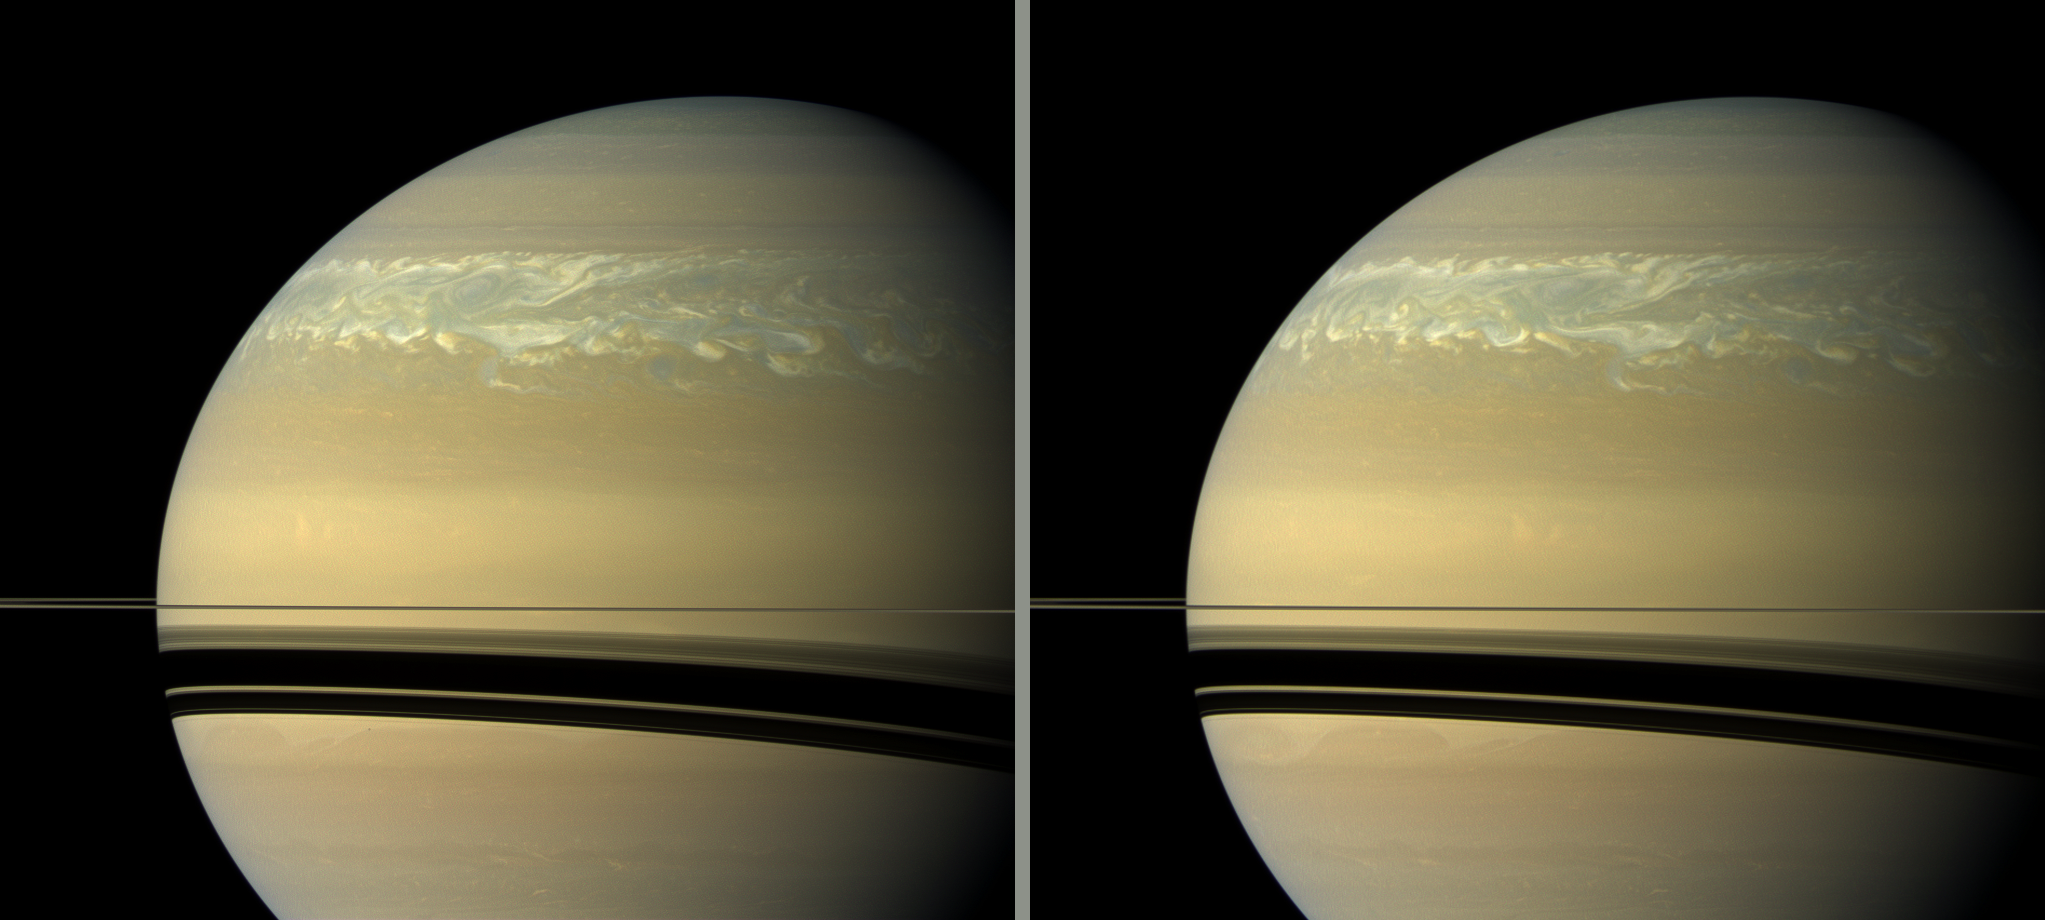

Eleven Hours Later

These two natural color views taken 11 hours — one Saturn day — apart by NASA’s Cassini spacecraft help scientists measure wind speeds in the huge storm seen here in the planet’s northern hemisphere.

The view on the left is earlier than the view on the right. Scientists use these time-lapse images to track specific, small and sometimes subtle features in the clouds. The smallest features visible in the image are the most useful. However, tracking the clouds in this storm is difficult because the features don’t always last one Saturn day.

See PIA14903 and PIA14905 to learn more about the size and development of this storm.

Images taken using red, green and blue spectral filters were combined to create these natural color views.

The images for the view on the left were acquired with the Cassini spacecraft wide-angle camera on Feb. 23, 2011, at a distance of approximately 1.1 million miles (1.8 million kilometers) from Saturn. The images for the view on the right were acquired with the Cassini spacecraft wide-angle camera on Feb. 24, 2011, at a distance of approximately 1.2 million miles (1.9 million kilometers) from Saturn.

Image scale is 64 miles (104 kilometers) per pixel in both views.

The Cassini-Huygens mission is a cooperative project of NASA, the European Space Agency and the Italian Space Agency. NASA’s Jet Propulsion Laboratory, a division of the California Institute of Technology in Pasadena manages the mission for NASA’s Science Mission Directorate, Washington. The Cassini orbiter and its two onboard cameras were designed, developed and assembled at JPL. The imaging team is based at the Space Science Institute, Boulder, Colo.

Credit: NASA/JPL-Caltech/Space Science Institute